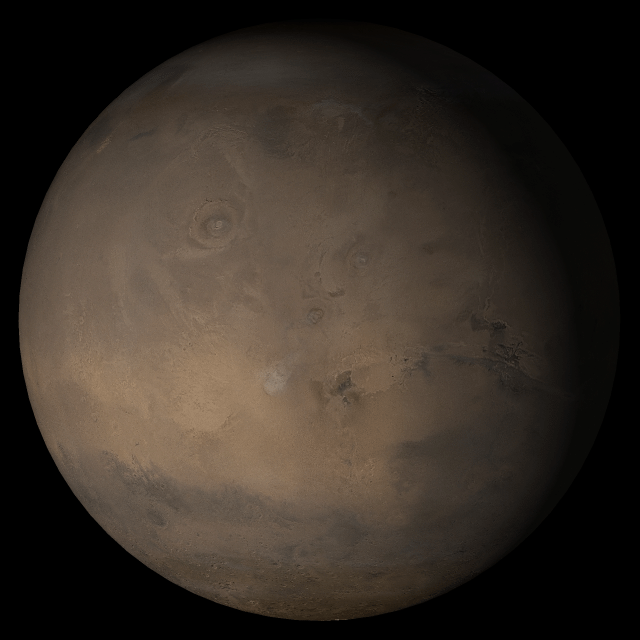

Mars at Ls 341°: Tharsis

6 December 2005
This picture is a composite of Mars Global Surveyor (MGS) Mars Orbiter Camera (MOC) daily global images acquired at Ls 341° during a previous Mars year. This month, Mars looks similar, as Ls 341° occurs in mid-December 2005. The picture shows the Tharsis face of Mars. Over the course of the month, additional faces of Mars as it appears at this time of year are being posted for MOC Picture of the Day. Ls, solar longitude, is a measure of the time of year on Mars. Mars travels 360° around the Sun in 1 Mars year. The year begins at Ls 0°, the start of northern spring and southern autumn.

Season: Northern Winter/Southern Summer

Credit: NASA/JPL/Malin Space Science Systems